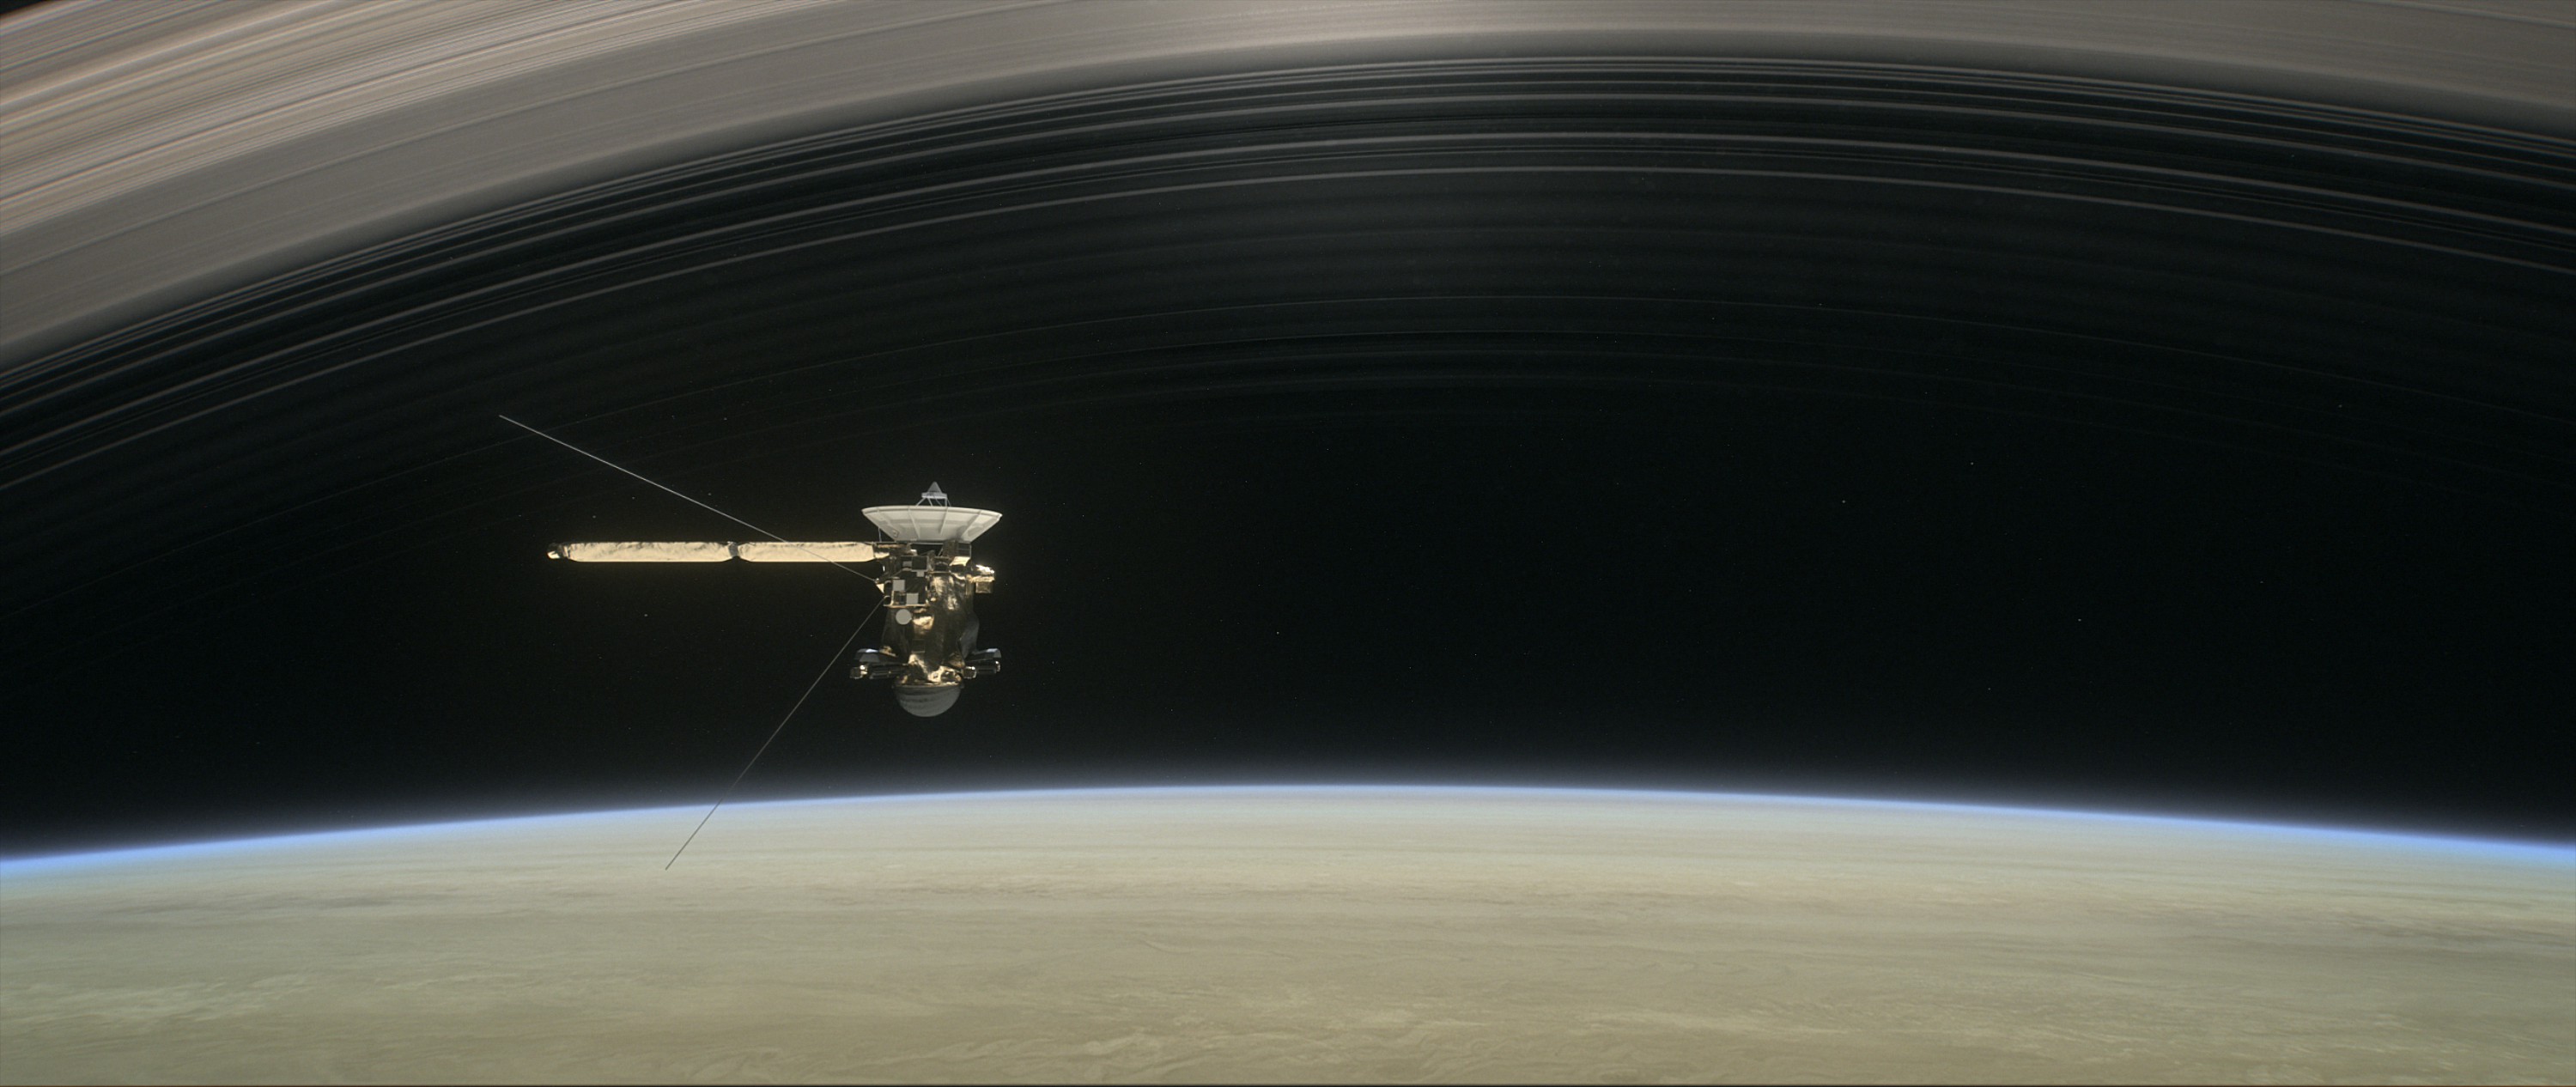

Grand Finale: Cassini in the Gap (Illustration)

This illustration shows NASA’s Cassini spacecraft about to make one of its dives between Saturn and its innermost rings as part of the mission’s Grand Finale.

Cassini made 22 orbits that swooped between the rings and the planet before ending its mission on Sept. 15, 2017, with a final plunge into Saturn.

The Cassini mission is a cooperative project of NASA, ESA (the European Space Agency) and the Italian Space Agency. The Jet Propulsion Laboratory, a division of the California Institute of Technology in Pasadena, manages the mission for NASA’s Science Mission Directorate, Washington.

Credit: NASA/JPL-Caltech